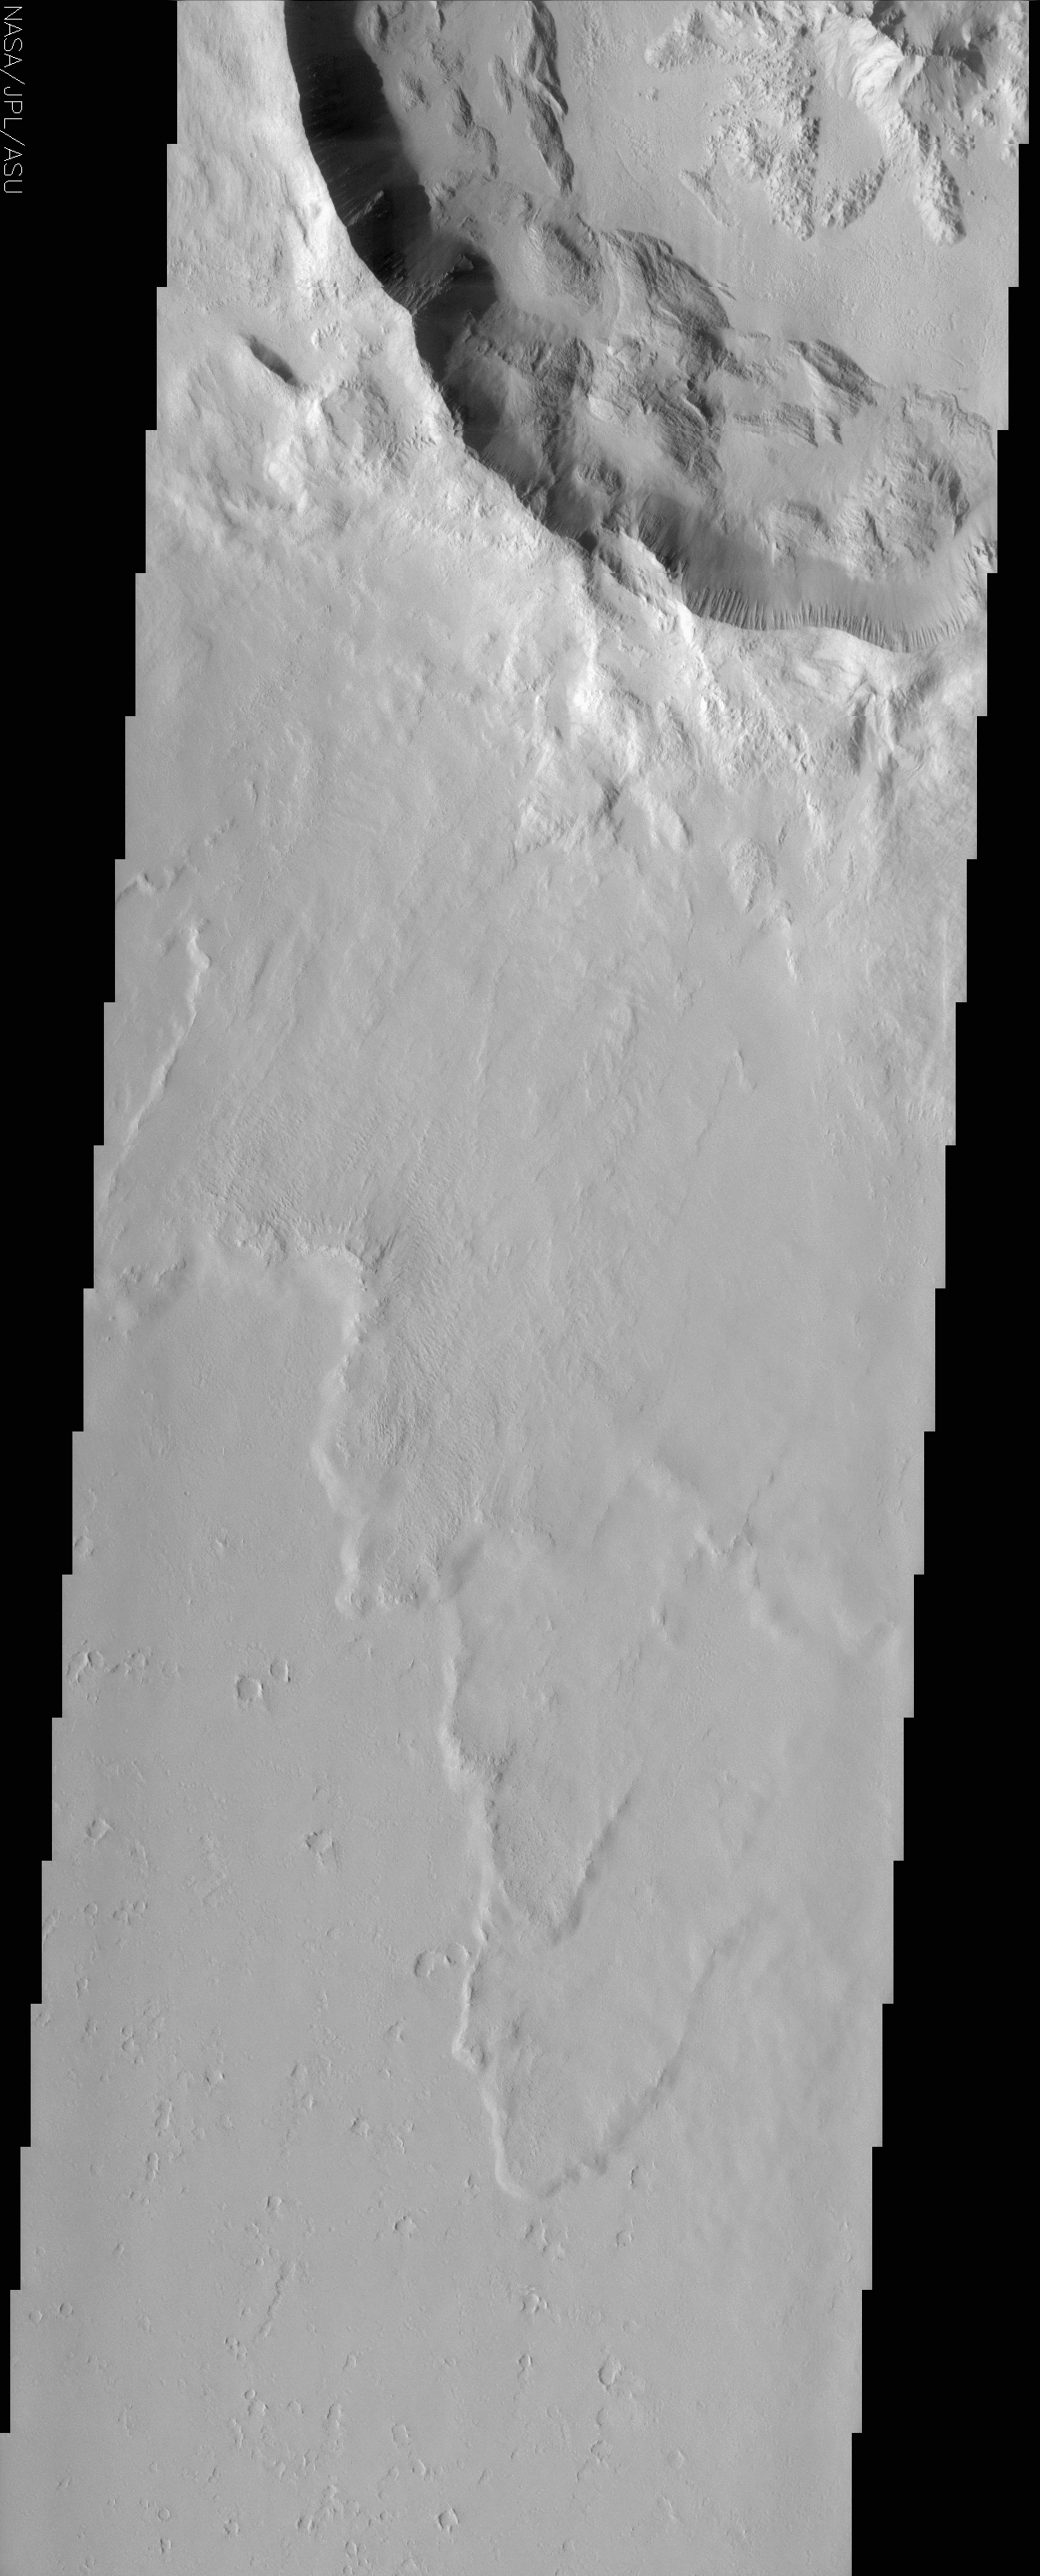

Amazonis Planitia

(Released 5 July 2002)
This is an image of a crater within part of Amazonis Planitia, located at 22.9N, 152.5W. This image features a number of common features exhibited by Martian craters. The crater is sufficiently large to exhibit a central peak that is seen in the upper right hand corner if the image. Also apparent is the slump blocks on the inside of the crater walls. When the crater was first formed, the crater walls were unstable and subsequently formed a series of landslides over time that formed the hummocky terrain just inside the present crater wall. While these cratering features are common to craters formed on other planetary bodies, such as the moon, the ejecta blanket surrounding the crater displays a morphology that is more unique to Mars. The lobate morphology implies that the ejecta blanket was emplaced in an almost fluid fashion rather than the traditional ballistic ejecta emplacement. This crater morphology occurs on Mars where water ice is suspected to be present just beneath the surface. The impact that created the crater would have enough energy to melt large amounts of water that could form the mud or debris flows that characterize the ejecta morphology that is seen in this image.

Credit: NASA/JPL/Arizona State University